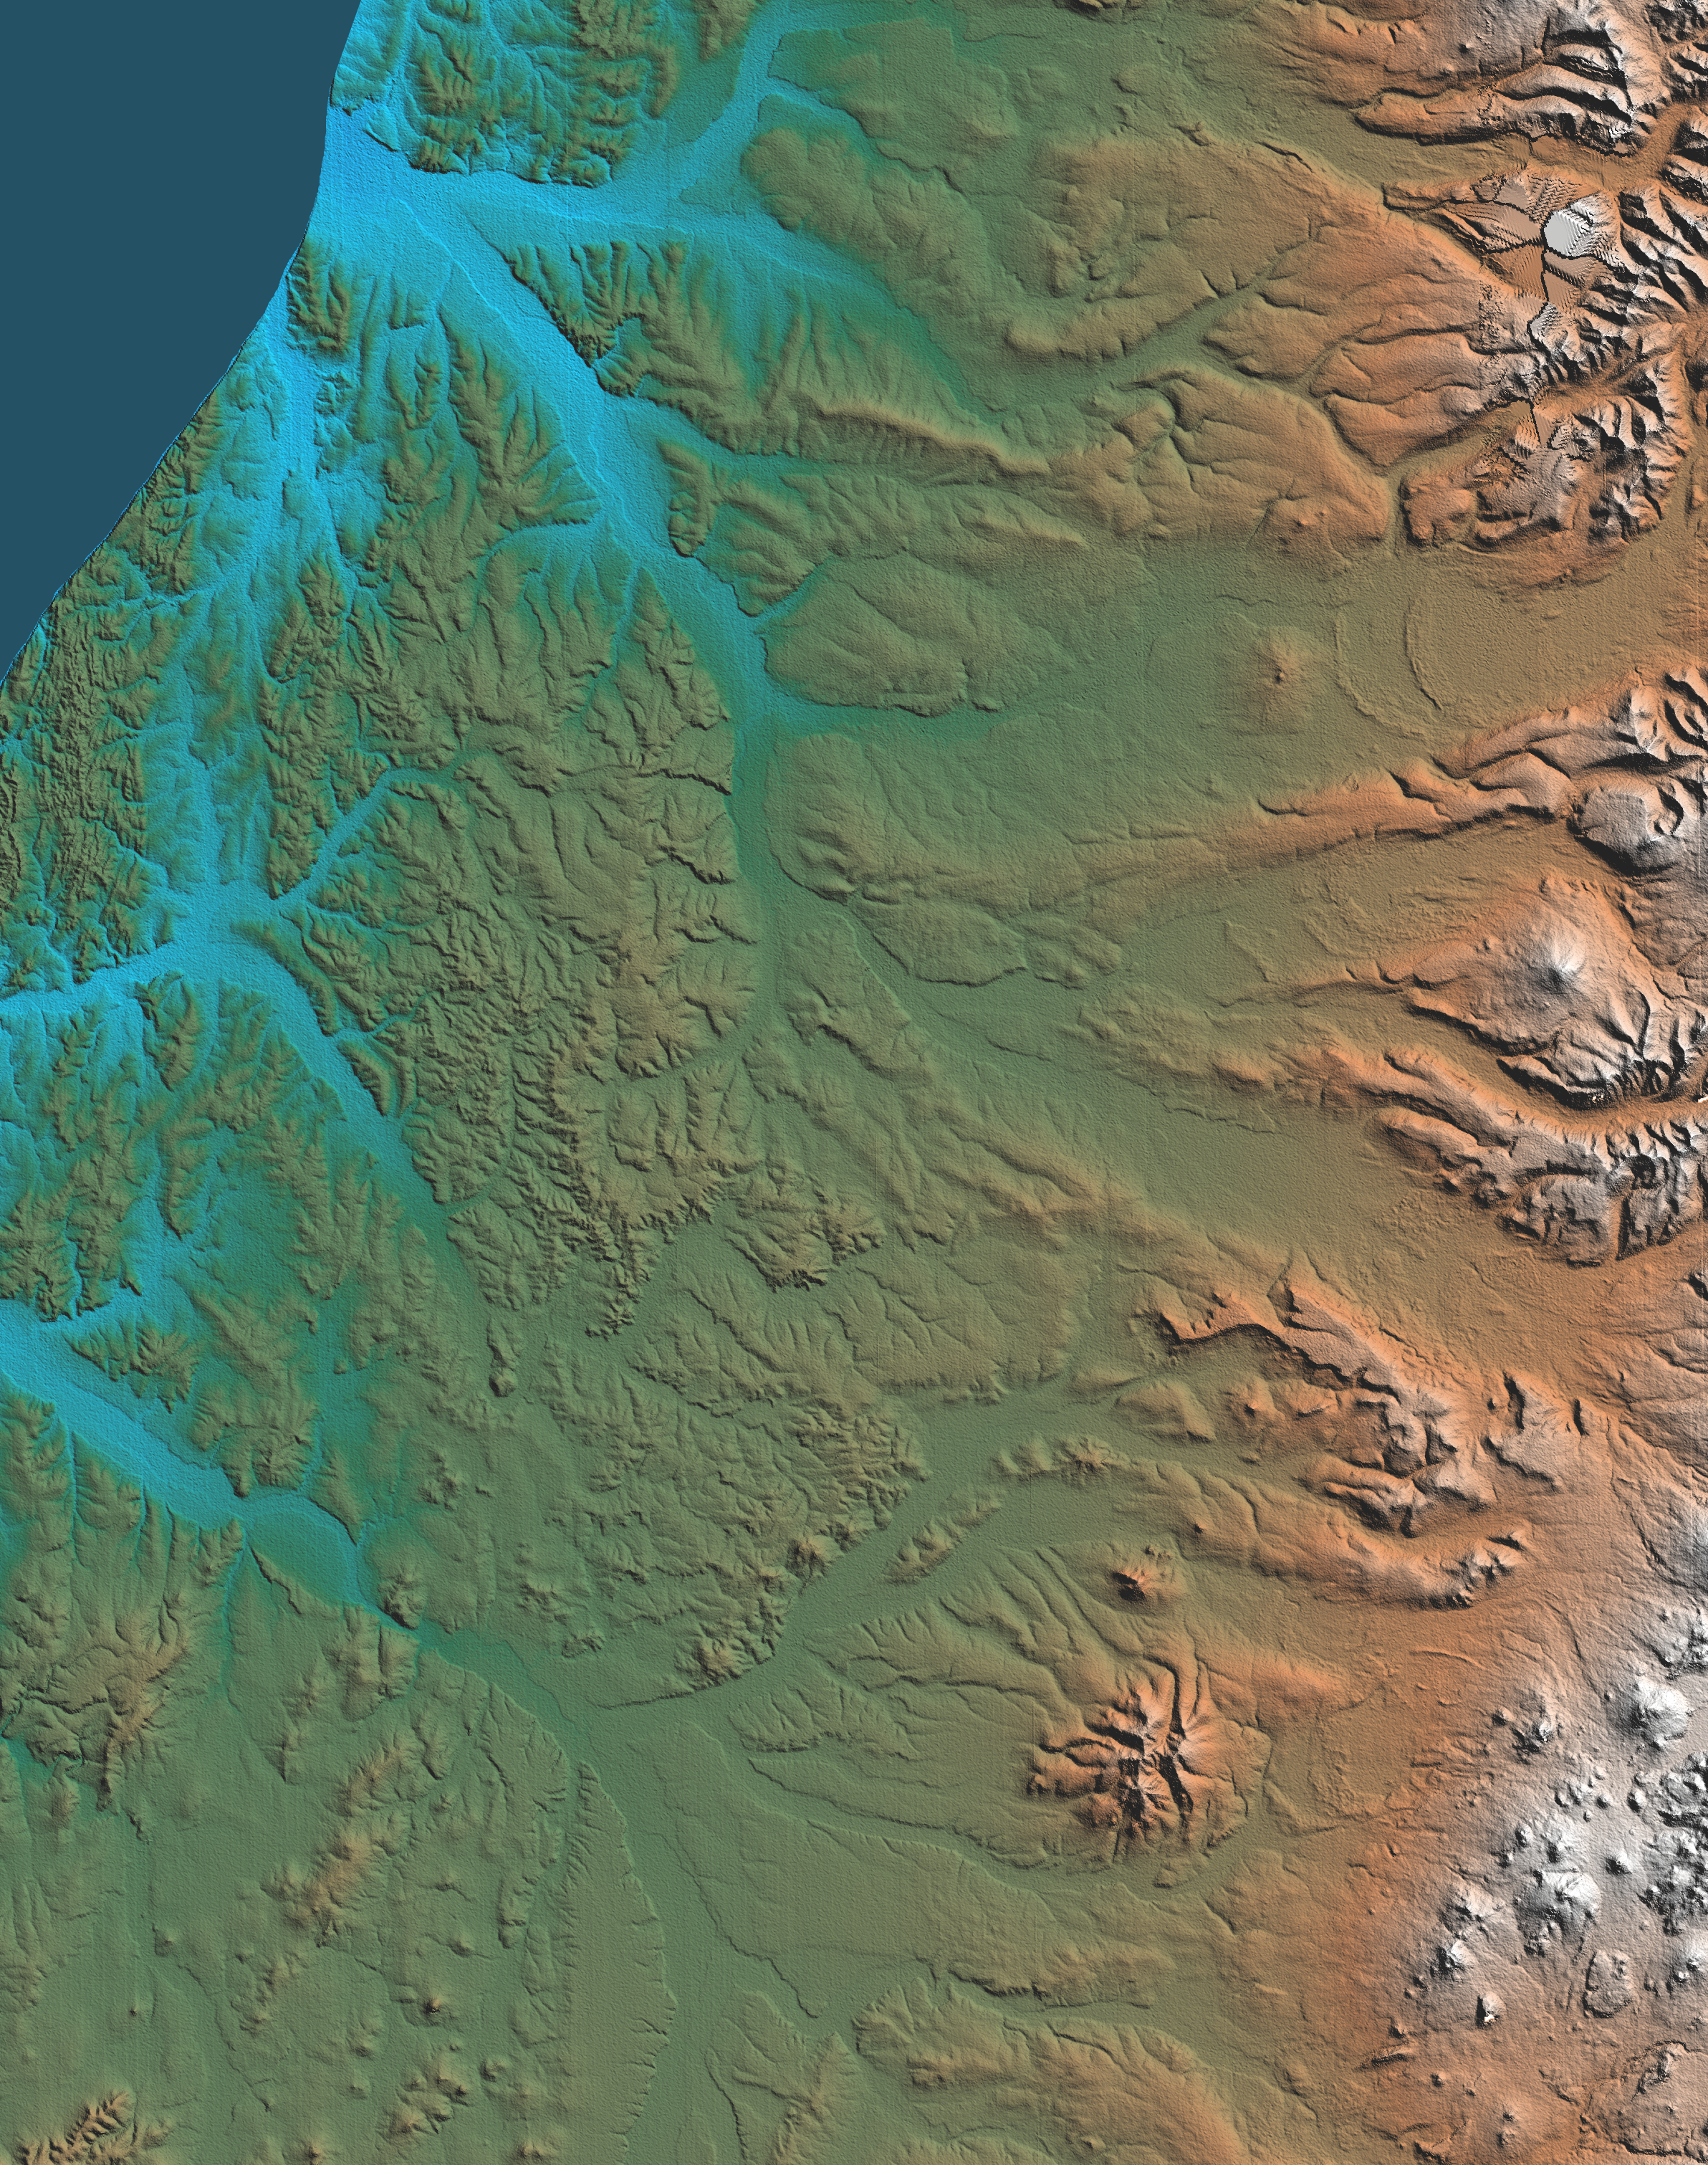

Shaded Relief, Kamchatka Peninsula, Russia

This topographic image shows the western side of the volcanically active Kamchatka Peninsula, Russia. The data are from the first C-band mapping swath of the Shuttle Radar Topography Mission (SRTM). On the left side are four rivers, which flow northwest to the Sea of Okhotsk. These rivers are, from the south to north, Tigil, Amanina, Voyampolka, and Zhilovaya. The broad, flat floodplains of the rivers are shown in blue. These rivers are important spawning grounds for salmon. In the right side of the image is the Sredinnyy Khrebet, the volcanic mountain range that makes up the “spine” of the peninsula. The cluster of hills to the lower right is a field of small dormant volcanoes. High resolution SRTM topographic data will be used by geologists to study how volcanoes form and understand the hazards posed by future eruptions.

This shaded relief image was generated using topographic data from the Shuttle Radar Topography Mission. A computer-generated artificial light source illuminates the elevation data to produce a pattern of light and shadows. Slopes facing the light appear bright, while those facing away are shaded. On flatter surfaces, the pattern of light and shadows can reveal subtle features in the terrain. Colors show the elevation as measured by SRTM. Colors range from blue at the lowest elevations to white at the highest elevations. This image contains about 2300 meters (7500 feet) of total relief. Shaded relief maps are commonly used in applications such as geologic mapping and land use planning.

The Shuttle Radar Topography Mission (SRTM), launched on February 11, 2000, uses the same radar instrument that comprised the Spaceborne Imaging Radar-C/X-Band Synthetic Aperture Radar (SIR-C/X-SAR) that flew twice on the Space Shuttle Endeavour in 1994. The mission is designed to collect three-dimensional measurements of the Earth’s surface. To collect the 3-D data, engineers added a 60-meter-long (200-foot) mast, an additional C-band imaging antenna and improved tracking and navigation devices. The mission is a cooperative project between the National Aeronautics and Space Administration (NASA), the National Imagery and Mapping Agency (NIMA) and the German (DLR) and Italian (ASI) space agencies. It is managed by NASA’s Jet Propulsion Laboratory, Pasadena, CA, for NASA’s Earth Science Enterprise, Washington, DC.

Size: 158 km (98 miles) x 122 km (77 miles)
Location: 57.5 deg. North lat., 158.8 deg. East lon.
Orientation: North approximately at top
Original Data Resolution: 30 meters (99 feet)
Date Acquired: February 12, 2000

Credit: NASA/JPL/NIMA